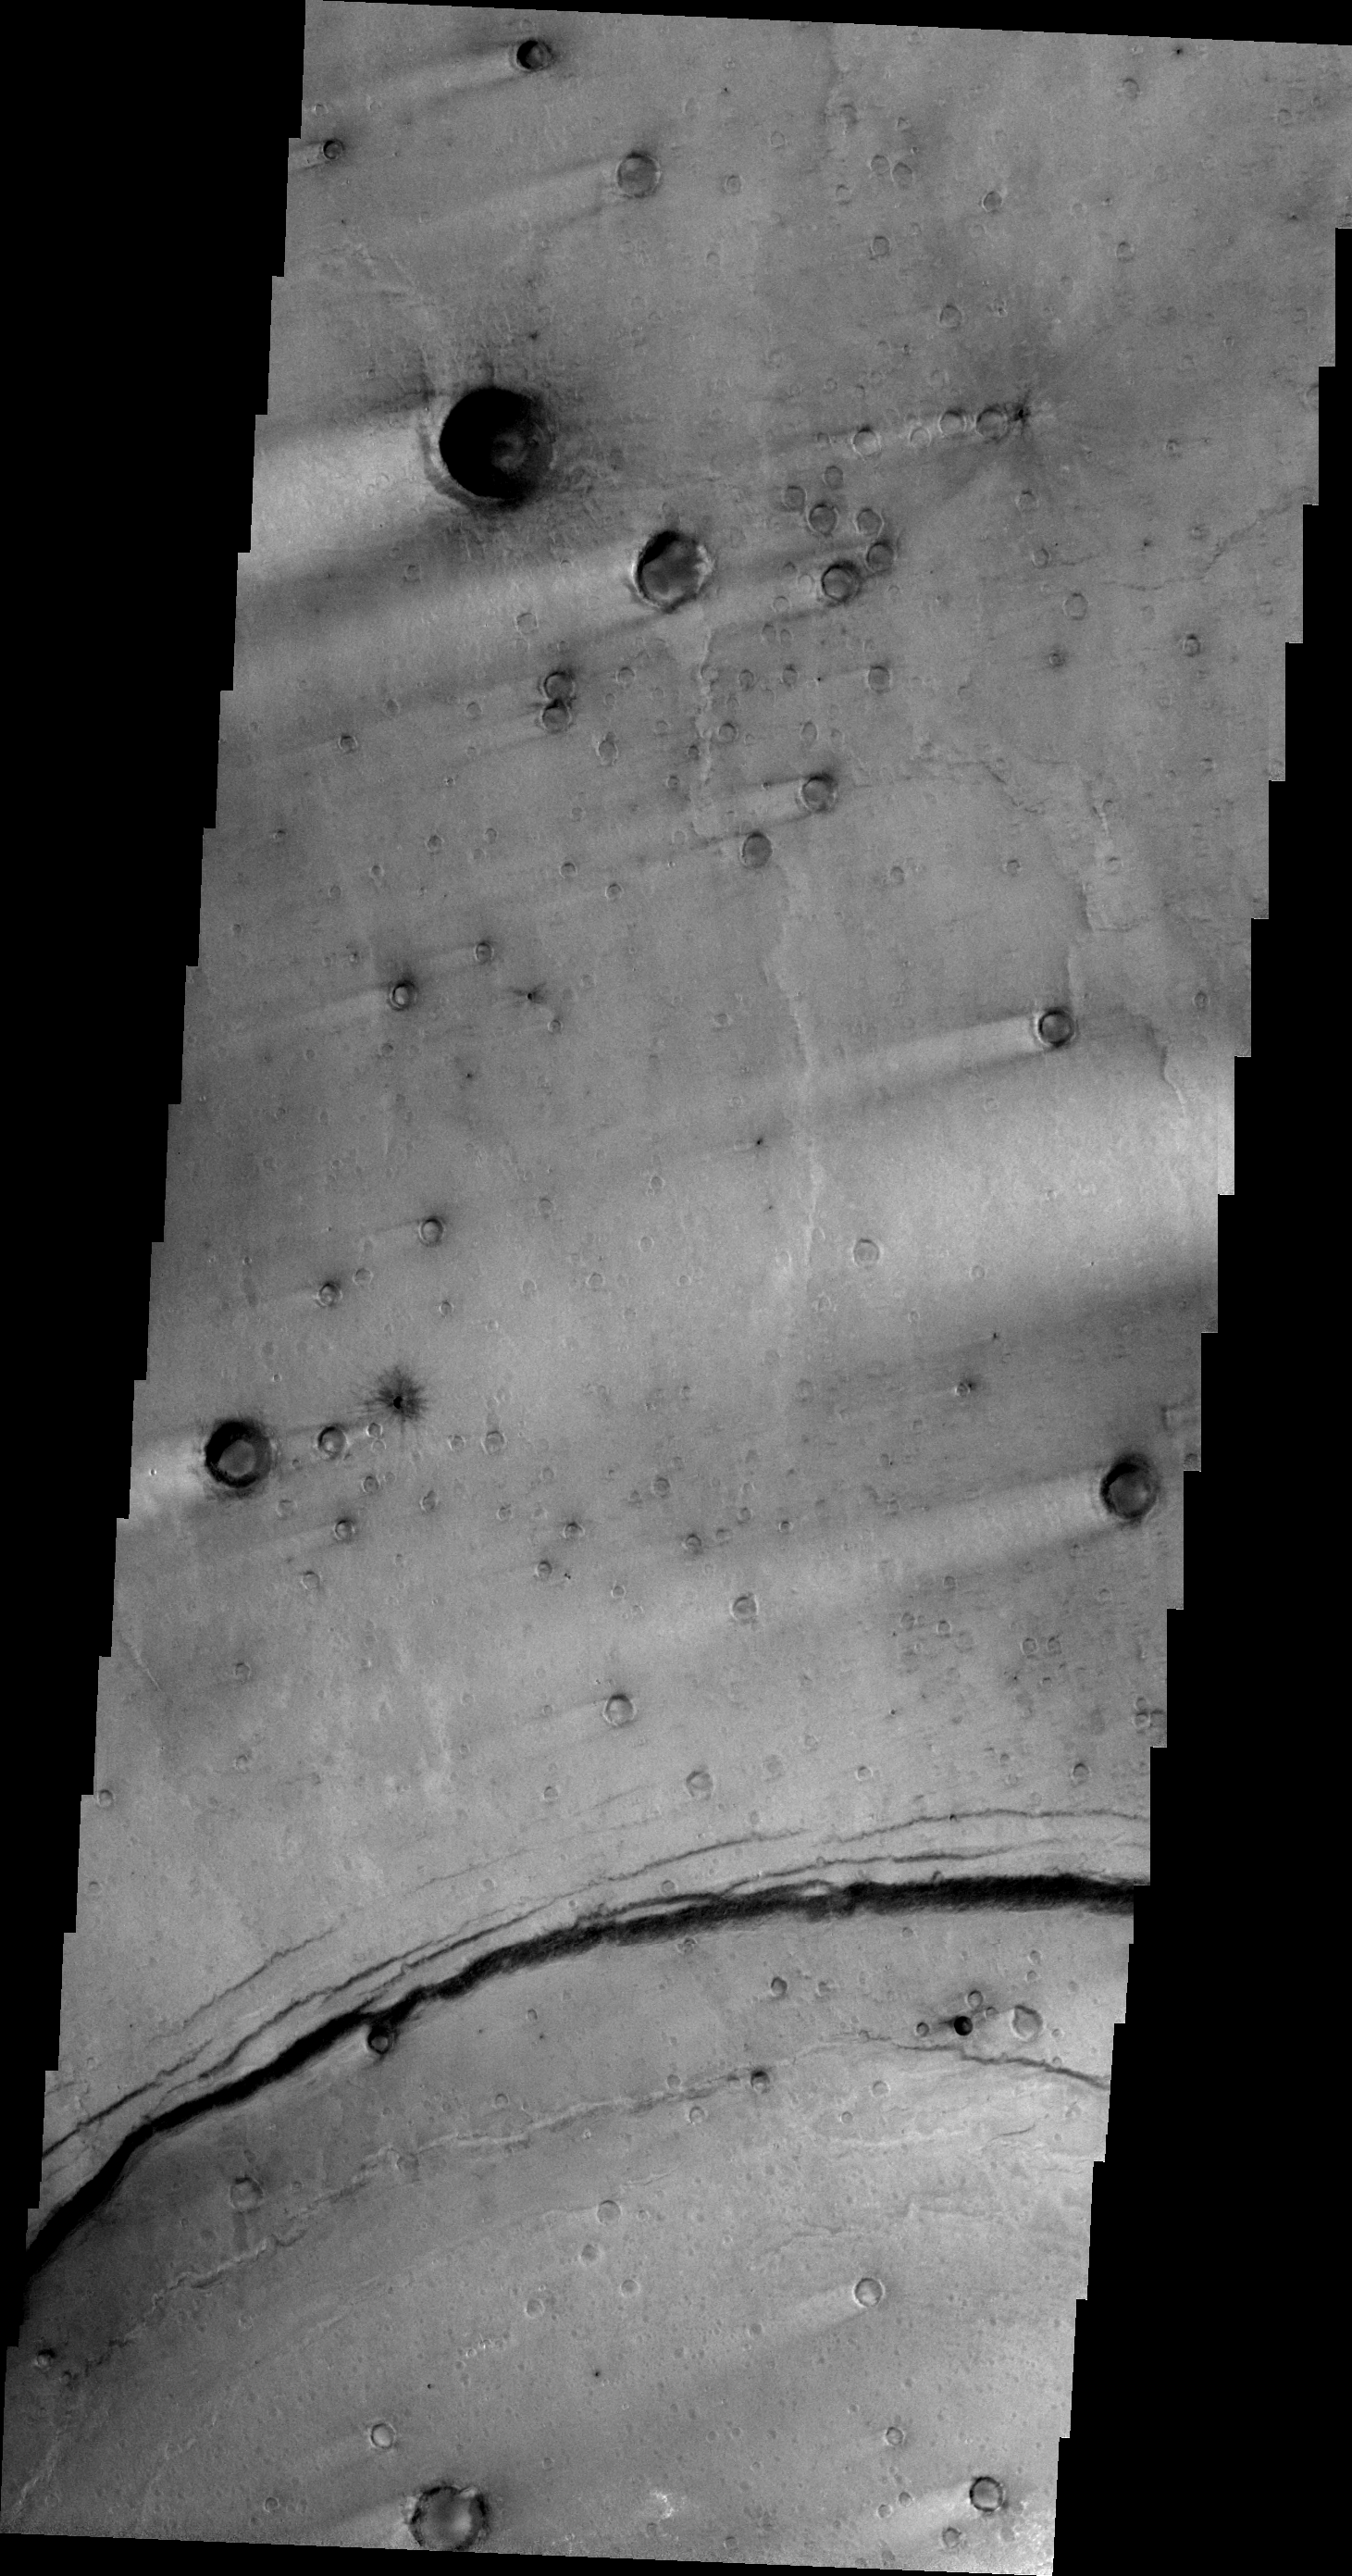

Windstreaks

This VIS image shows multiple craters with windstreak ‘tails.’ The arcuate fracture at the bottom part of the frame is the rim of Meroe Patera.

Image information: VIS instrument. Latitude 7.6N, Longitude 68.7E. 21 meter/pixel resolution.

Please see the THEMIS Data Citation Note for details on crediting THEMIS images.

Note: this THEMIS visual image has not been radiometrically nor geometrically calibrated for this preliminary release. An empirical correction has been performed to remove instrumental effects. A linear shift has been applied in the cross-track and down-track direction to approximate spacecraft and planetary motion. Fully calibrated and geometrically projected images will be released through the Planetary Data System in accordance with Project policies at a later time.

NASA’s Jet Propulsion Laboratory manages the 2001 Mars Odyssey mission for NASA’s Office of Space Science, Washington, D.C. The Thermal Emission Imaging System (THEMIS) was developed by Arizona State University, Tempe, in collaboration with Raytheon Santa Barbara Remote Sensing. The THEMIS investigation is led by Dr. Philip Christensen at Arizona State University. Lockheed Martin Astronautics, Denver, is the prime contractor for the Odyssey project, and developed and built the orbiter. Mission operations are conducted jointly from Lockheed Martin and from JPL, a division of the California Institute of Technology in Pasadena.

Credit: NASA/JPL/ASU